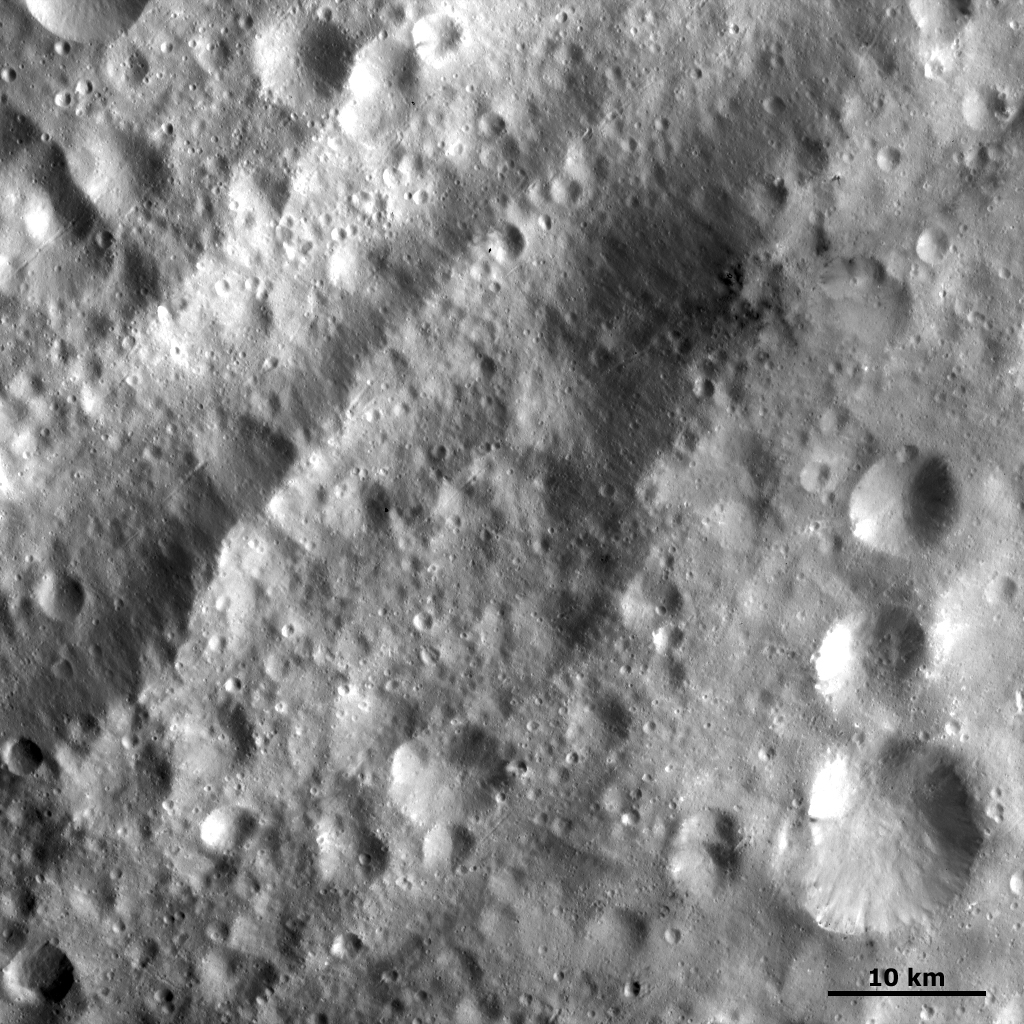

Equatorial Troughs and Dark Material II

This Dawn FC (framing camera) image is a close up, nearly 4 times higher resolution view of Vesta’s equatorial troughs and dark material than yesterday’s Image of the Day. Smaller scale features become visible in this image, for example the grabens (linear depressions) which run parallel to and inside the troughs. These troughs run obliquely across the top of the image. Also visible are craters which are only a few pixels across. This corresponds to a diameter of roughly 100-200km. The shape and structure of the dark hill (offset from center of image) can also be more precisely defined in this image. The dark material surrounding this hill is roughly lobate in shape and the boundary between this material and Vesta’s surface is rather irregular.

NASA’s Dawn spacecraft obtained this image with its framing camera on September 20th 2011. This image was taken through the camera’s clear filter. The distance to the surface of Vesta is 673 km and the image resolution is about 66 meters per pixel.

The Dawn mission to Vesta and Ceres is managed by NASA’s Jet Propulsion Laboratory, a division of the California Institute of Technology, Pasadena, Calif., for NASA’s Science Mission Directorate, Washington. UCLA is responsible for overall Dawn mission science. The Dawn framing cameras were developed and built under the leadership of the Max Planck Institute for Solar System Research, Katlenburg-Lindau, Germany, with significant contributions by DLR German Aerospace Center, Institute of Planetary Research, Berlin, and in coordination with the Institute of Computer and Communication Network Engineering, Braunschweig. The Framing Camera project is funded by the Max Planck Society, DLR, and NASA/JPL.

Credit: NASA/JPL-Caltech/UCLA/MPS/DLR/IDA